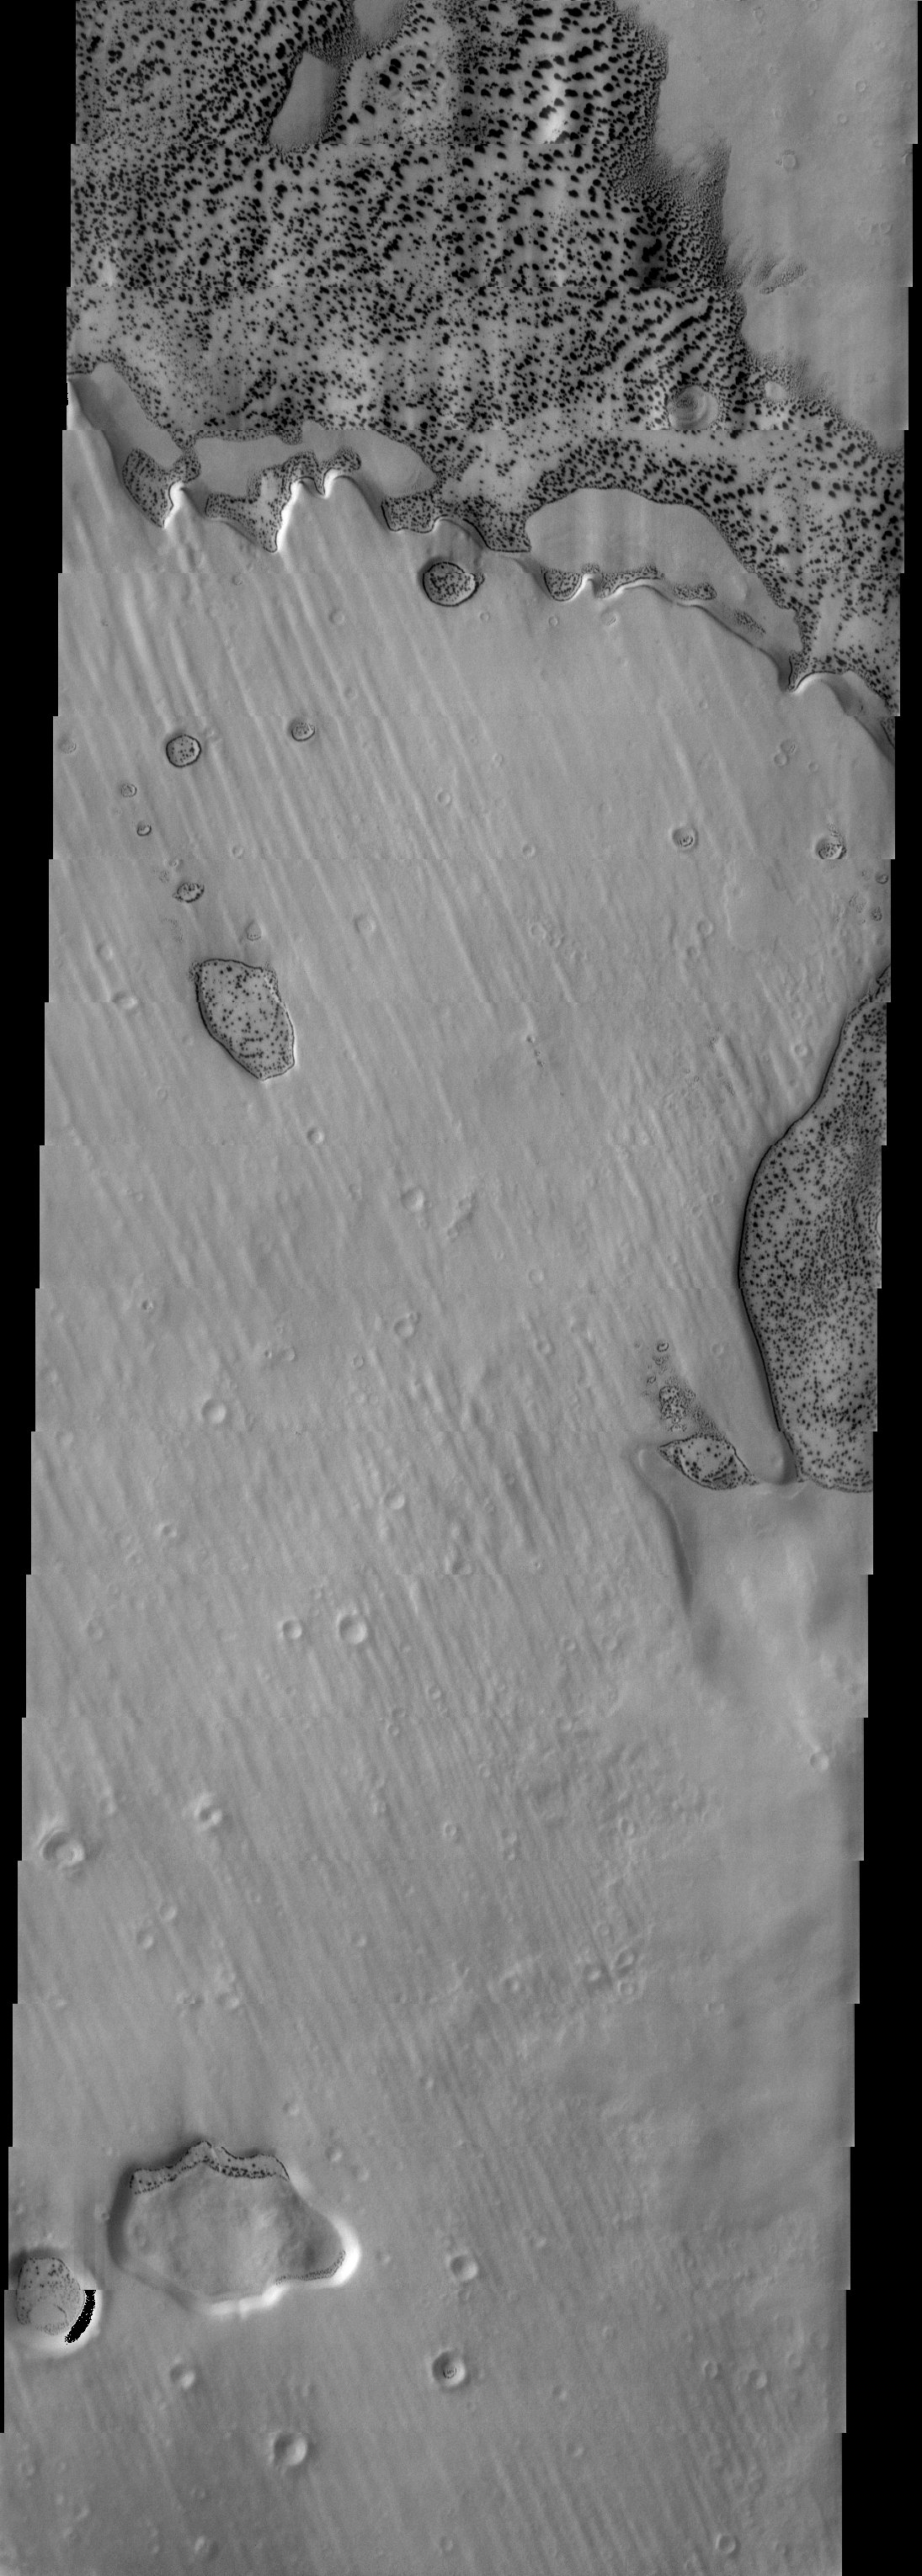

Dalmatian Terrain

Released 1 July 2003

An example of dalmatian terrain near the south pole. The bright material is polar ice and the dark spots dark sands that are appearing in depressions where the ice has defrosted to reveal underlying material. Interestingly, there is an almost continuous dark band around the edges of many of the depressions. This could be a clue to the nature of the sand deposits in polar regions. The sand forms dunes in a range of sizes and shapes. Near the top of the image the dunes shrink until they are smaller than the 18 m pixels of the THEMIS camera and seem to disappear into the surrounding ice.

Image information: VIS instrument. Latitude -66.6, Longitude 36 East (324 West). 19 meter/pixel resolution.

Note: this THEMIS visual image has not been radiometrically nor geometrically calibrated for this preliminary release. An empirical correction has been performed to remove instrumental effects. A linear shift has been applied in the cross-track and down-track direction to approximate spacecraft and planetary motion. Fully calibrated and geometrically projected images will be released through the Planetary Data System in accordance with Project policies at a later time.

NASA’s Jet Propulsion Laboratory manages the 2001 Mars Odyssey mission for NASA’s Office of Space Science, Washington, D.C. The Thermal Emission Imaging System (THEMIS) was developed by Arizona State University, Tempe, in collaboration with Raytheon Santa Barbara Remote Sensing. The THEMIS investigation is led by Dr. Philip Christensen at Arizona State University. Lockheed Martin Astronautics, Denver, is the prime contractor for the Odyssey project, and developed and built the orbiter. Mission operations are conducted jointly from Lockheed Martin and from JPL, a division of the California Institute of Technology in Pasadena.

Credit: NASA/JPL/Arizona State University